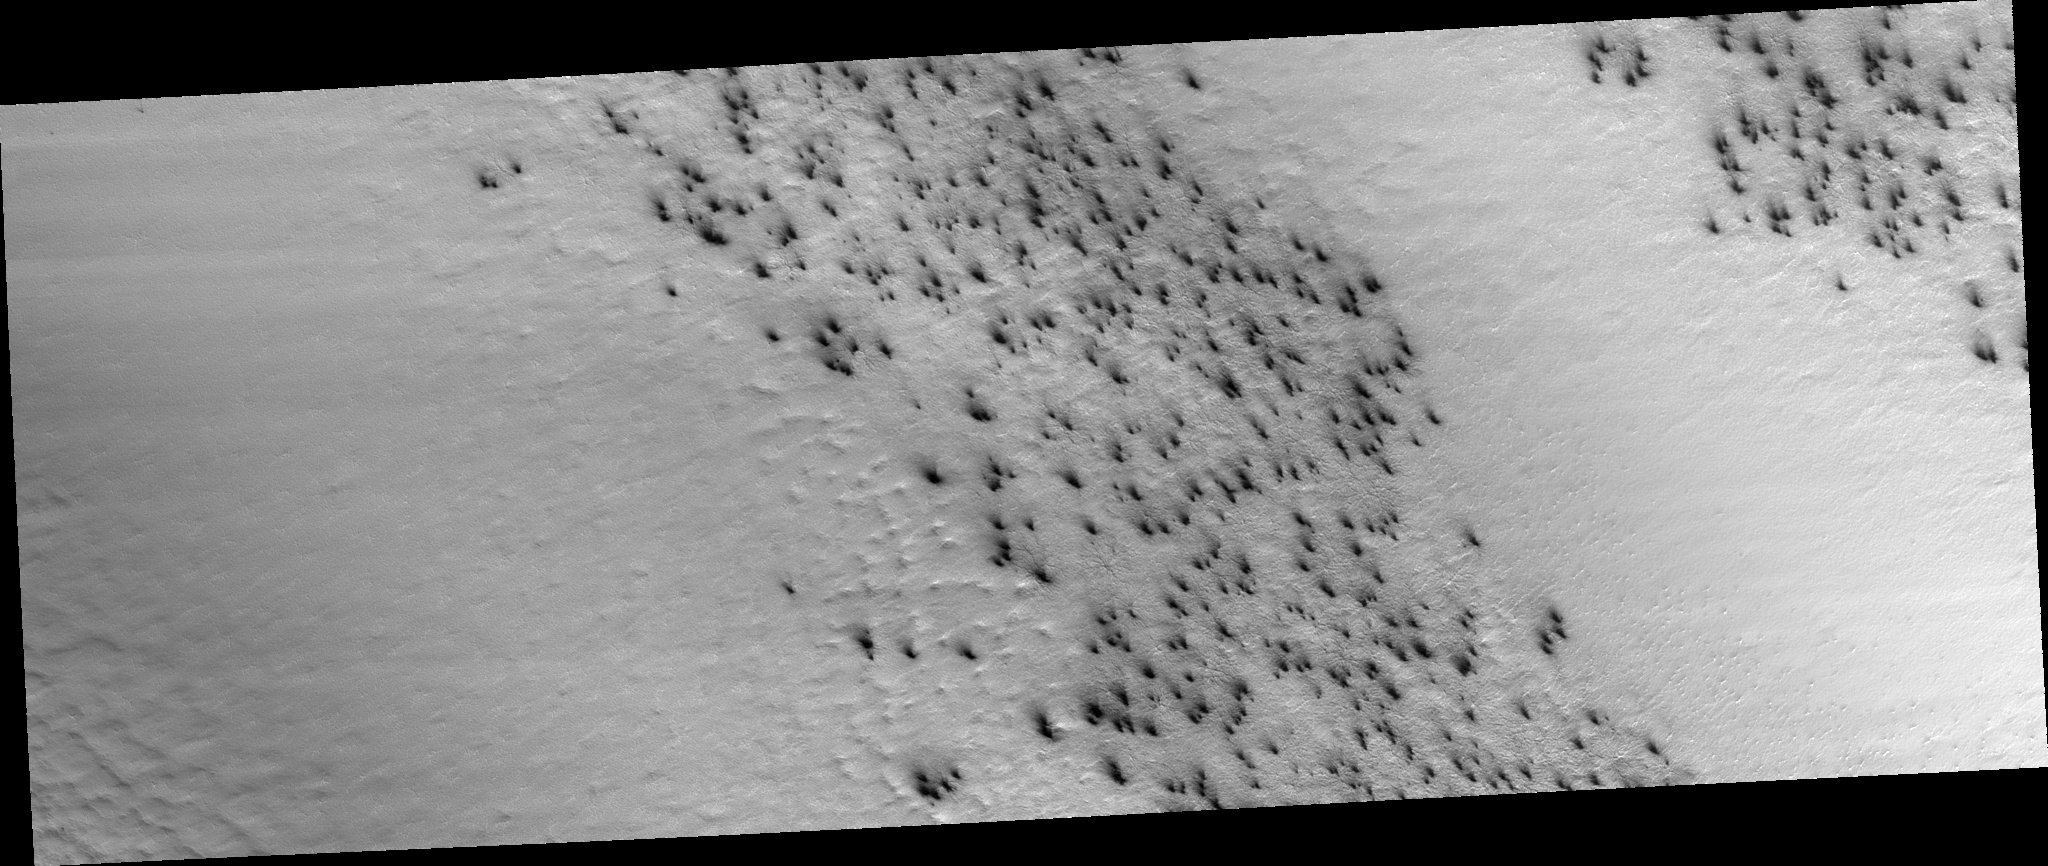

Field of Fans

At the very beginning of spring in the southern hemisphere on Mars the ground is covered with a seasonal layer of carbon dioxide ice. In this image there are two lanes of undisturbed ice bordered by two lanes peppered with fans of dark dust.

When we zoom in to the subimage (figure 1), the fans are seen to be pointed in the same direction, dust carried along by the prevailing wind. The fans seem to emanate from spider-like features.

The second subimage (figure 2) zooms in to full HiRISE resolution to reveal the nature of the “spiders.” The arms are channels carved in the surface, blanketed by the seasonal carbon dioxide ice. The seasonal ice, warmed from below, evaporates and the gas is carried along the channels. Wherever a weak spot is found the gas vents to the top of the seasonal ice, carrying along dust from below.

The anaglyph (figure 3) of this spider shows that these channels are deep, deepening and widening as they converge. Spiders like this are often draped over the local topography and often channels get larger as they go uphill. This is consistent with a gas eroding the channels.

A different channel morphology is apparent in the lanes not showing fans. In these regions the channels are dense, more like lace, and are not radially organized. The third subimage (figure 4) shows an example of “lace.”

Observation Geometry
Image PSP_002532_0935 was taken by the High Resolution Imaging Science Experiment (HiRISE) camera onboard the Mars Reconnaissance Orbiter spacecraft on 09-Feb-2007. The complete image is centered at -86.4 degrees latitude, 99.1 degrees East longitude. The range to the target site was 276.1 km (172.6 miles). At this distance the image scale is 55.2 cm/pixel (with 2 x 2 binning) so objects ~166 cm across are resolved. The image shown here has been map-projected to 50 cm/pixel. The image was taken at a local Mars time of 04:27 PM and the scene is illuminated from the west with a solar incidence angle of 88 degrees, thus the sun was about 2 degrees above the horizon. At a solar longitude of 181.1 degrees, the season on Mars is Northern Autumn.

NASA’s Jet Propulsion Laboratory, a division of the California Institute of Technology in Pasadena, manages the Mars Reconnaissance Orbiter for NASA’s Science Mission Directorate, Washington. Lockheed Martin Space Systems, Denver, is the prime contractor for the project and built the spacecraft. The High Resolution Imaging Science Experiment is operated by the University of Arizona, Tucson, and the instrument was built by Ball Aerospace and Technology Corp., Boulder, Colo.

Credit: NASA/JPL-Caltech/University of Arizona